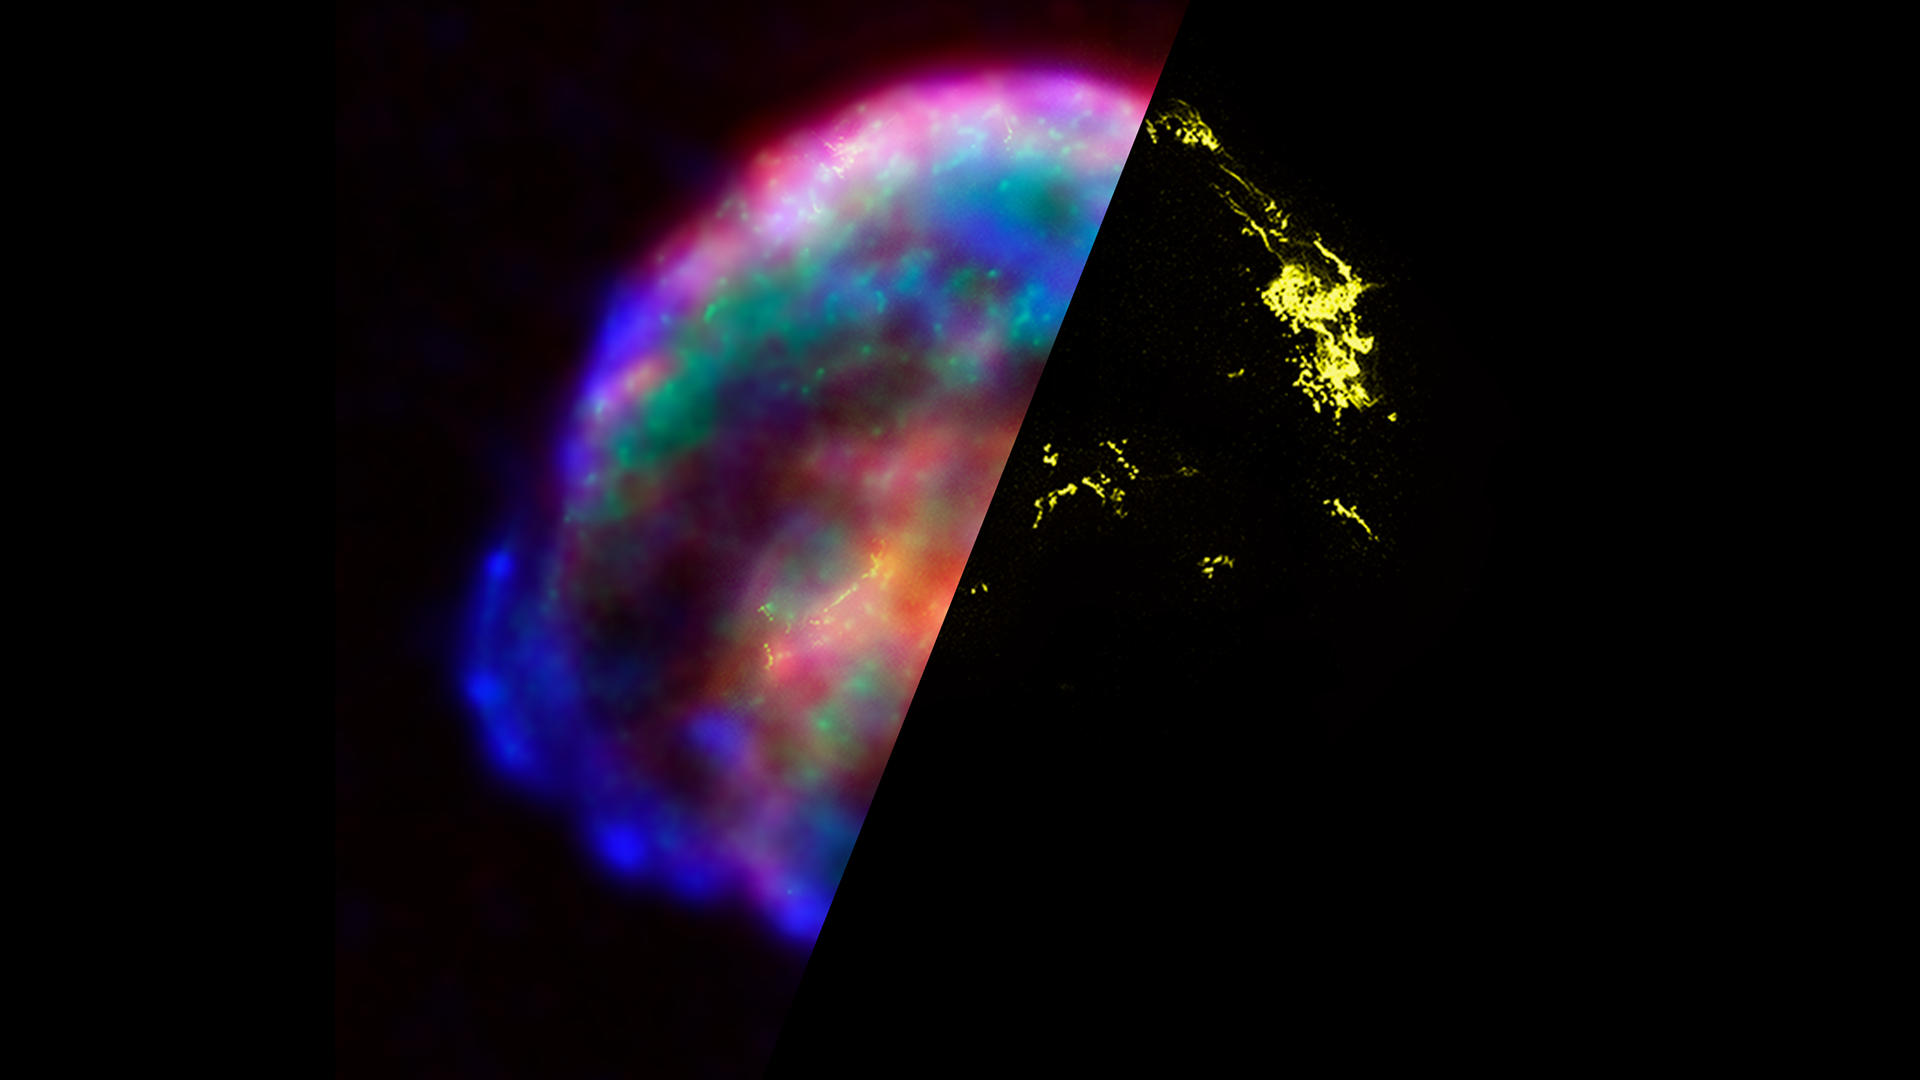

Infrared Universe: Kepler’s Supernova Remnant

Observations from the Hubble Space Telescope, the Spitzer Space Telescope, and the Chandra X-ray Observatory each highlight distinct features of the supernova remnant, a fast-moving shell of iron-rich material from the exploded star, surrounded by an expanding shock wave that is sweeping up interstellar gas and dust. The combined image unveils a bubble-shaped shroud of gas and dust that is 14 light-years wide and is expanding at 4 million miles per hour (2,000 kilometers per second).

Low X-ray: The Chandra X-ray data shows cooler X-ray gas (lower-energy X-rays) [colored green] residing in a thick interior shell and marks the location of heated material expelled from the exploded star.

High X-ray: The Chandra X-ray data show regions of very hot gas (higher-energy X-rays) [colored blue] located primarily in the regions directly behind the shock front.
Credit: NASA, ESA, R. Sankrit and W. Blair (Johns Hopkins University)

Optical: Images from the Hubble telescope [colored yellow] reveal where the supernova shock wave is slamming into the densest regions of surrounding gas.
Credit: NASA, ESA, R. Sankrit and W. Blair (Johns Hopkins University)

Infrared: The Spitzer telescope data shows microscopic dust particles [colored red] that have been heated by the supernova shock wave. The dust re-radiates the shock wave's energy as infrared light.
Credit: NASA, ESA, R. Sankrit and W. Blair (Johns Hopkins University)

About the Infrared Universe Collection
The human eye can only see visible light, but objects give off a variety of wavelengths of light. To see an object as it truly exists, we would ideally look at its appearance through the full range of the electromagnetic spectrum. Telescopes show us objects as they appear emitting different energies of light, with each wavelength conveying unique information about the object. The Webb Space Telescope will study infrared light from celestial objects with much greater clarity and sensitivity than ever before. Explore the Infrared Universe.

Credit: Video: NASA, ESA, Gregory Bacon (STScI)